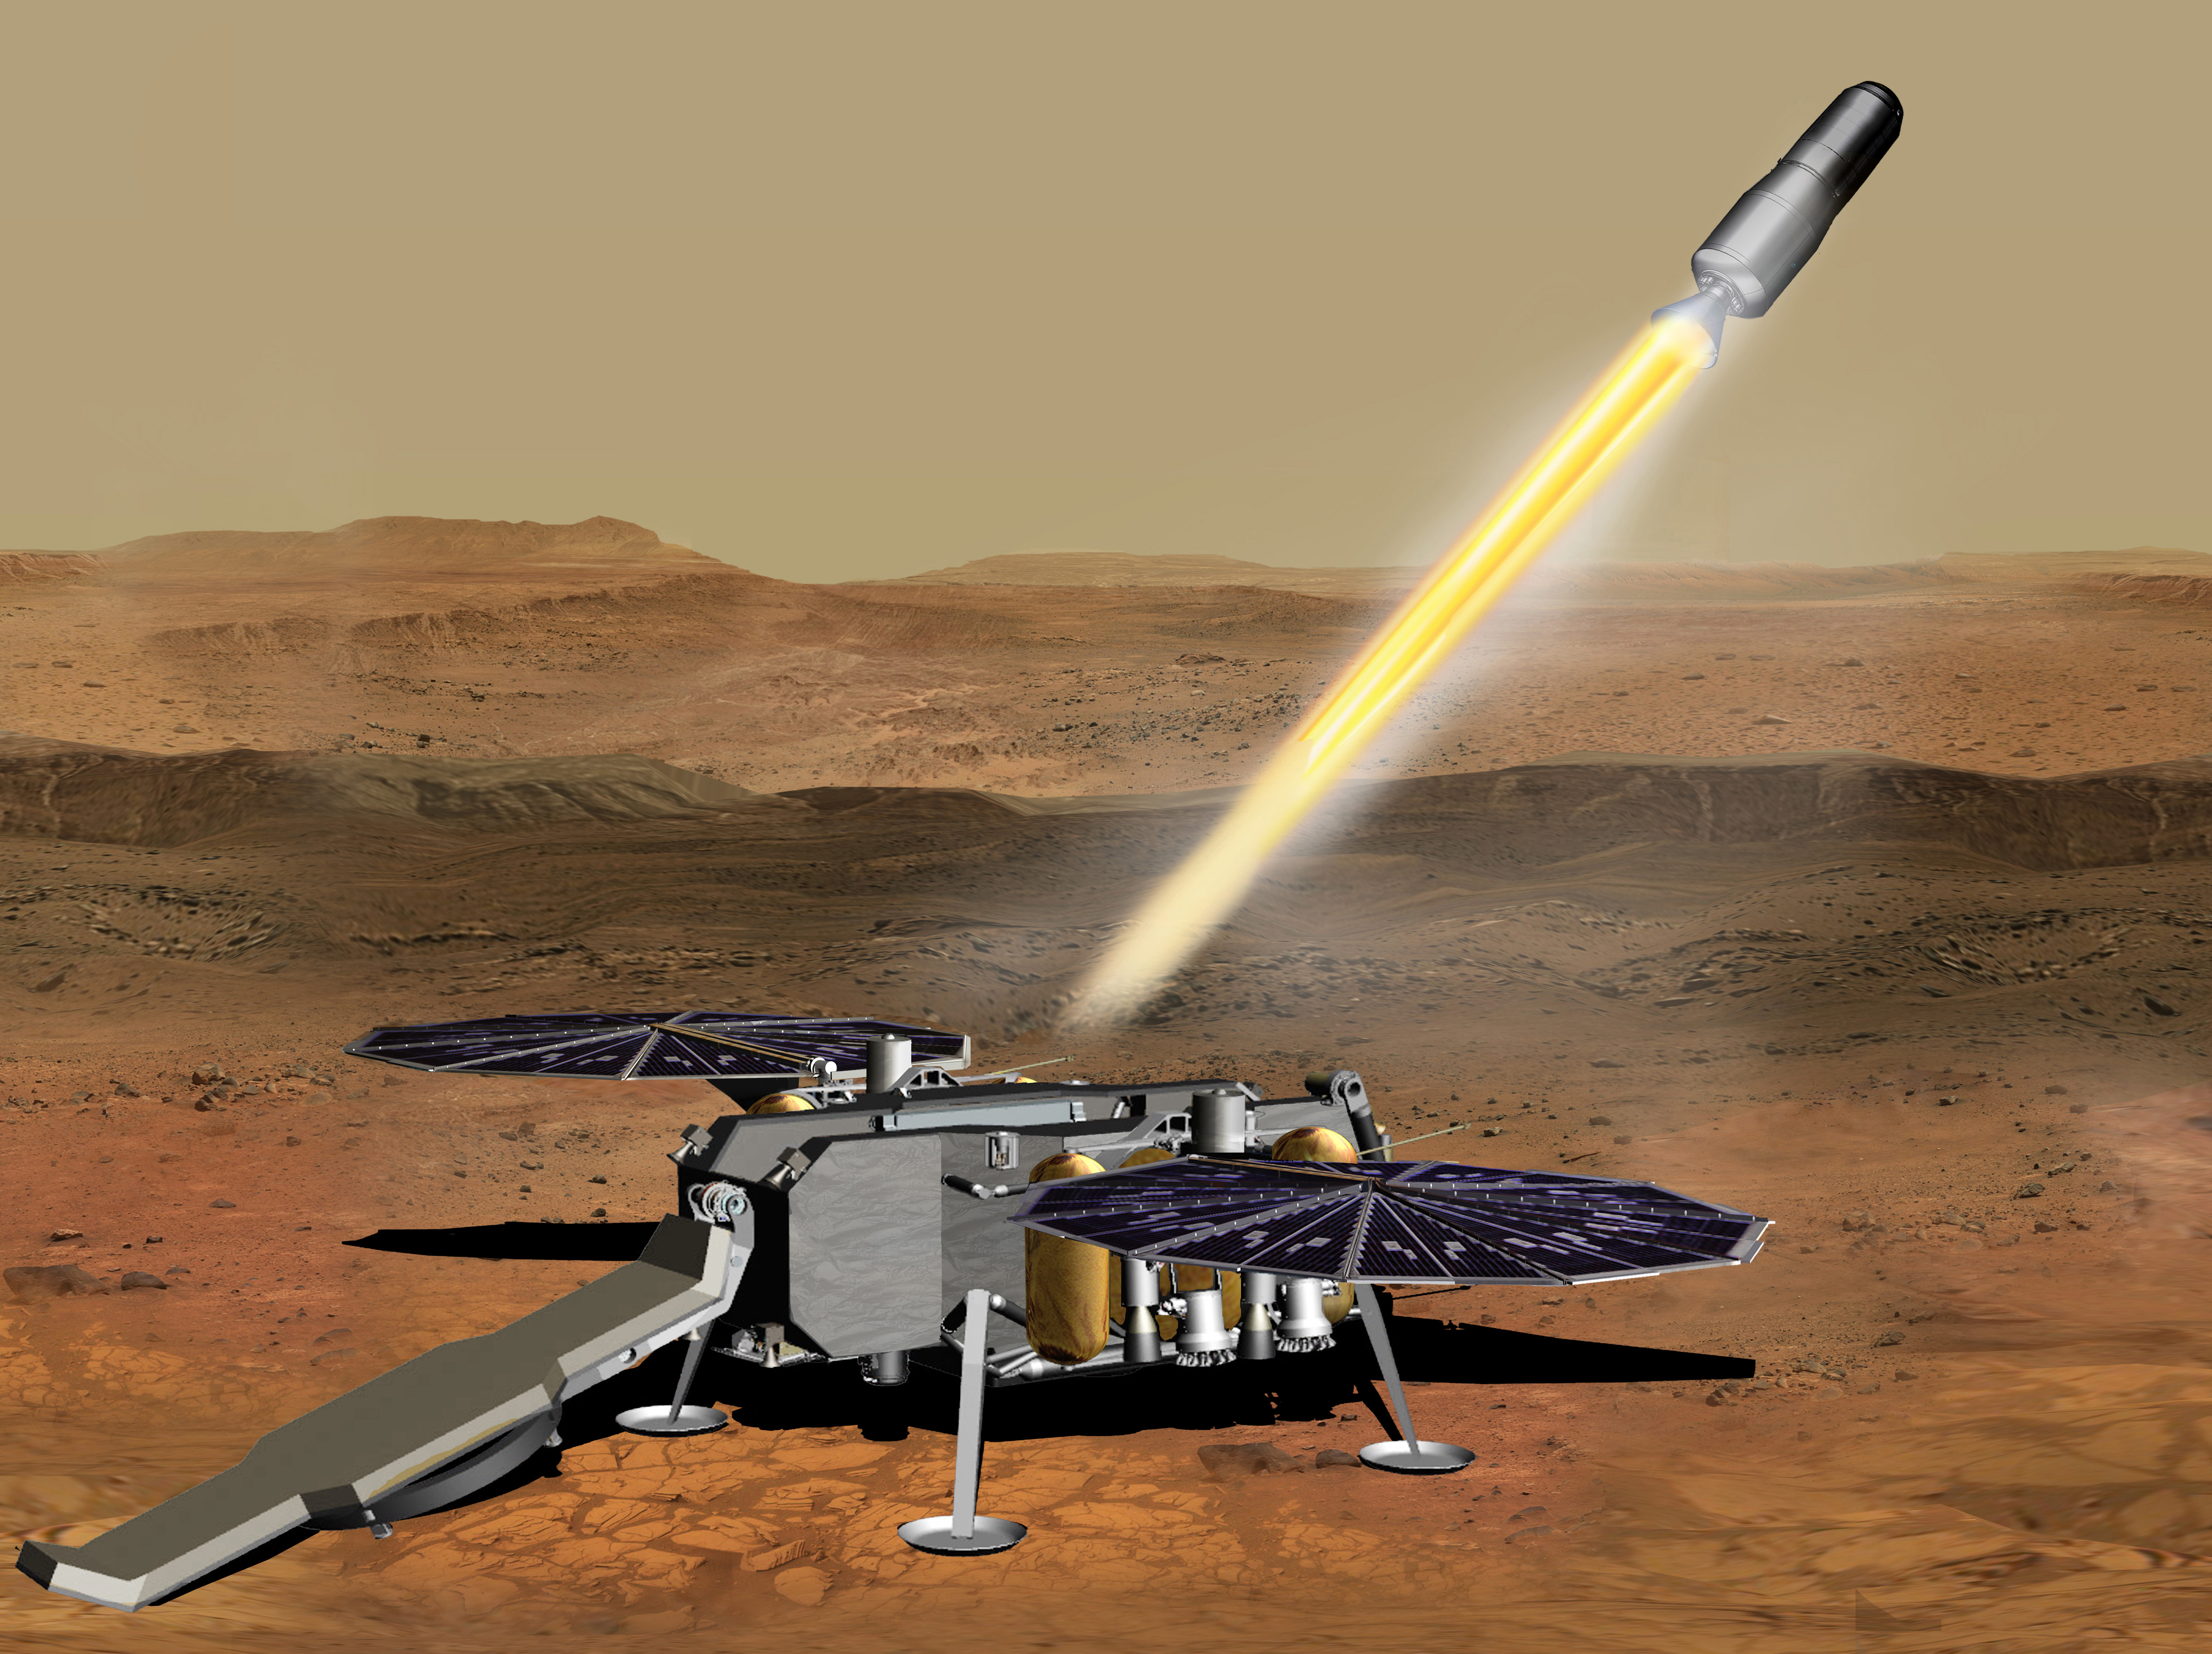

Mars Ascent Vehicle Launching with Samples (Artist’s Concept)

This illustration shows a concept of how the NASA Mars Ascent Vehicle, carrying tubes containing rock and soil samples, could be launched from the surface of Mars in one step of the Mars sample return mission.

NASA and the European Space Agency are solidifying concepts for a Mars sample return mission after NASA’s Mars 2020 rover collects rock and soil samples and stores them in sealed tubes on the planet’s surface for potential future return to Earth.

NASA will deliver a Mars lander in the vicinity of Jezero Crater, where Mars 2020 will have collected and cached samples. The lander will carry the ascent vehicle along with an ESA Sample Fetch Rover that is roughly the size of NASA’s Opportunity Mars rover. The fetch rover will gather the cached samples and carry them back to the lander for transfer to the ascent vehicle; additional samples could be delivered directly by Mars 2020. The ascent vehicle will then launch from the surface and deploy a special container holding the samples into Mars orbit.

ESA will put a spacecraft in orbit around Mars before the ascent vehicle launches. This spacecraft will rendezvous with and capture the orbiting samples before returning them to Earth. NASA will provide the payload module for the orbiter.

Credit: NASA/JPL-Caltech